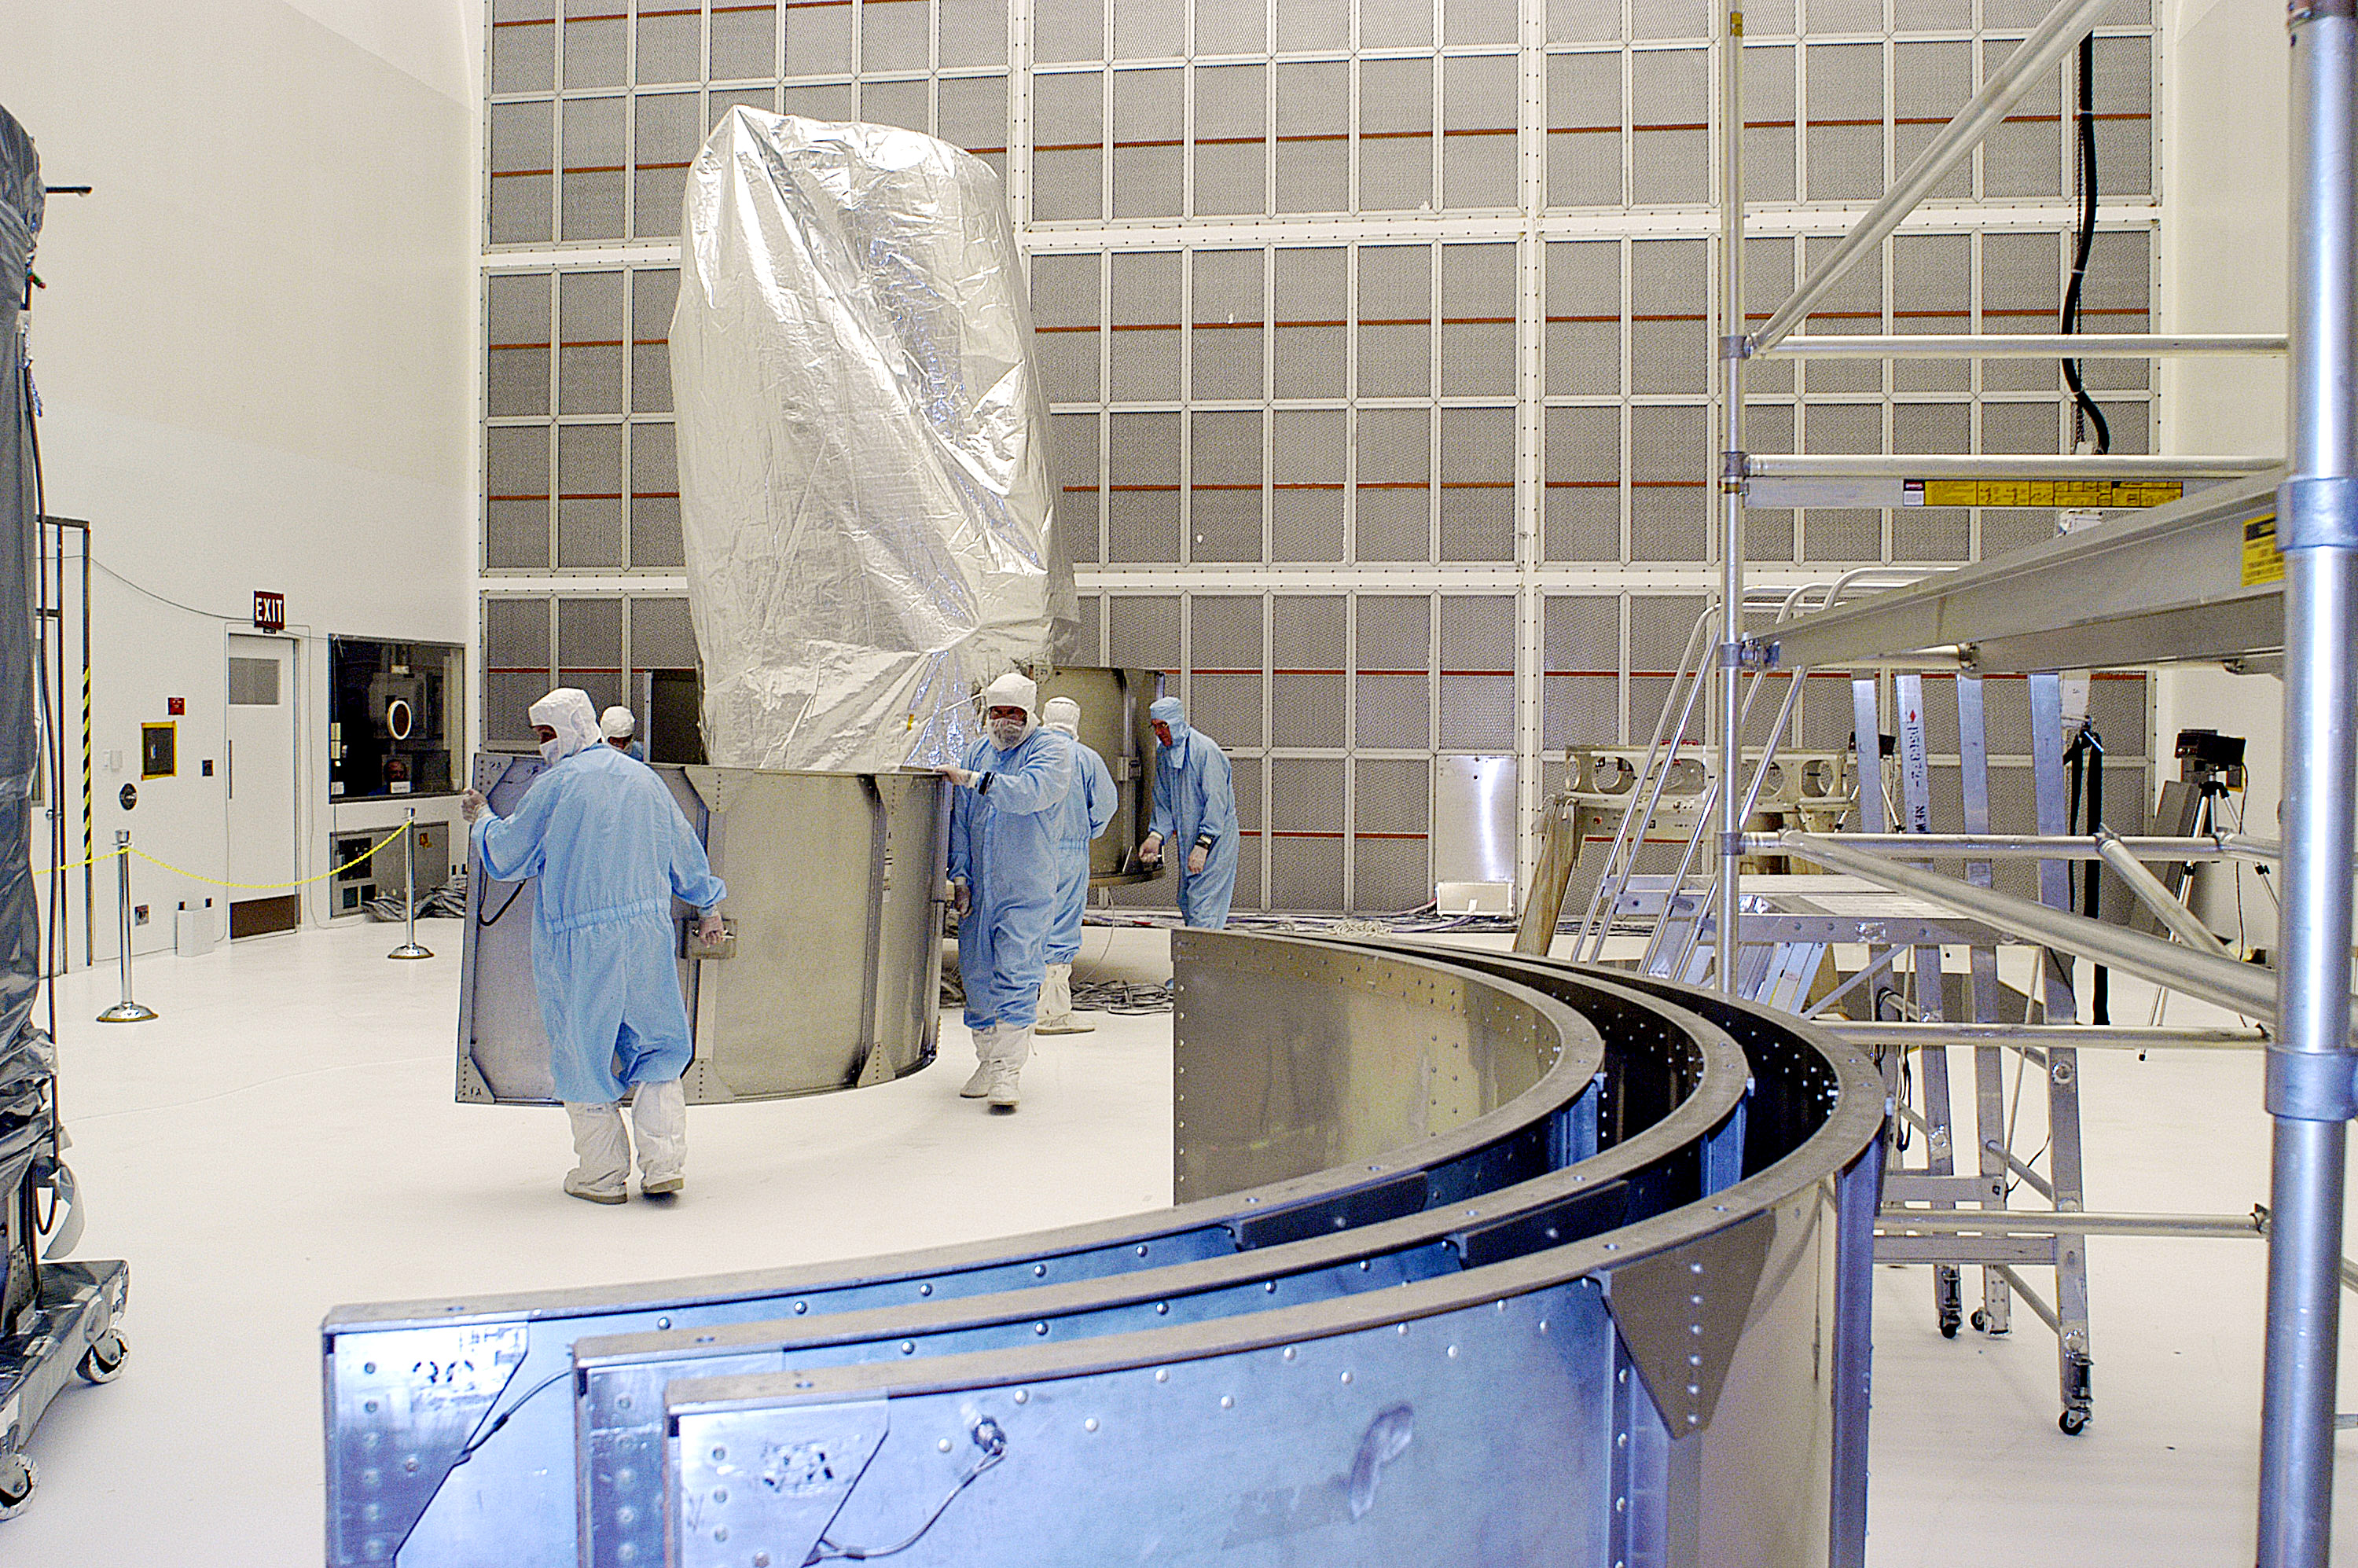

First Launch Attempt

The Spitzer Space Telescope was enclosed in a protective canister, transferred to the top of a Delta II rocket, but not launched due to engineering concerns that delayed the launch. The rocket initially meant to launch Spitzer was then used for a Mars mission, which had a more restricted launch window, and the Spitzer launch was delayed until August 25, 2003.

Credit: NASA/KSC